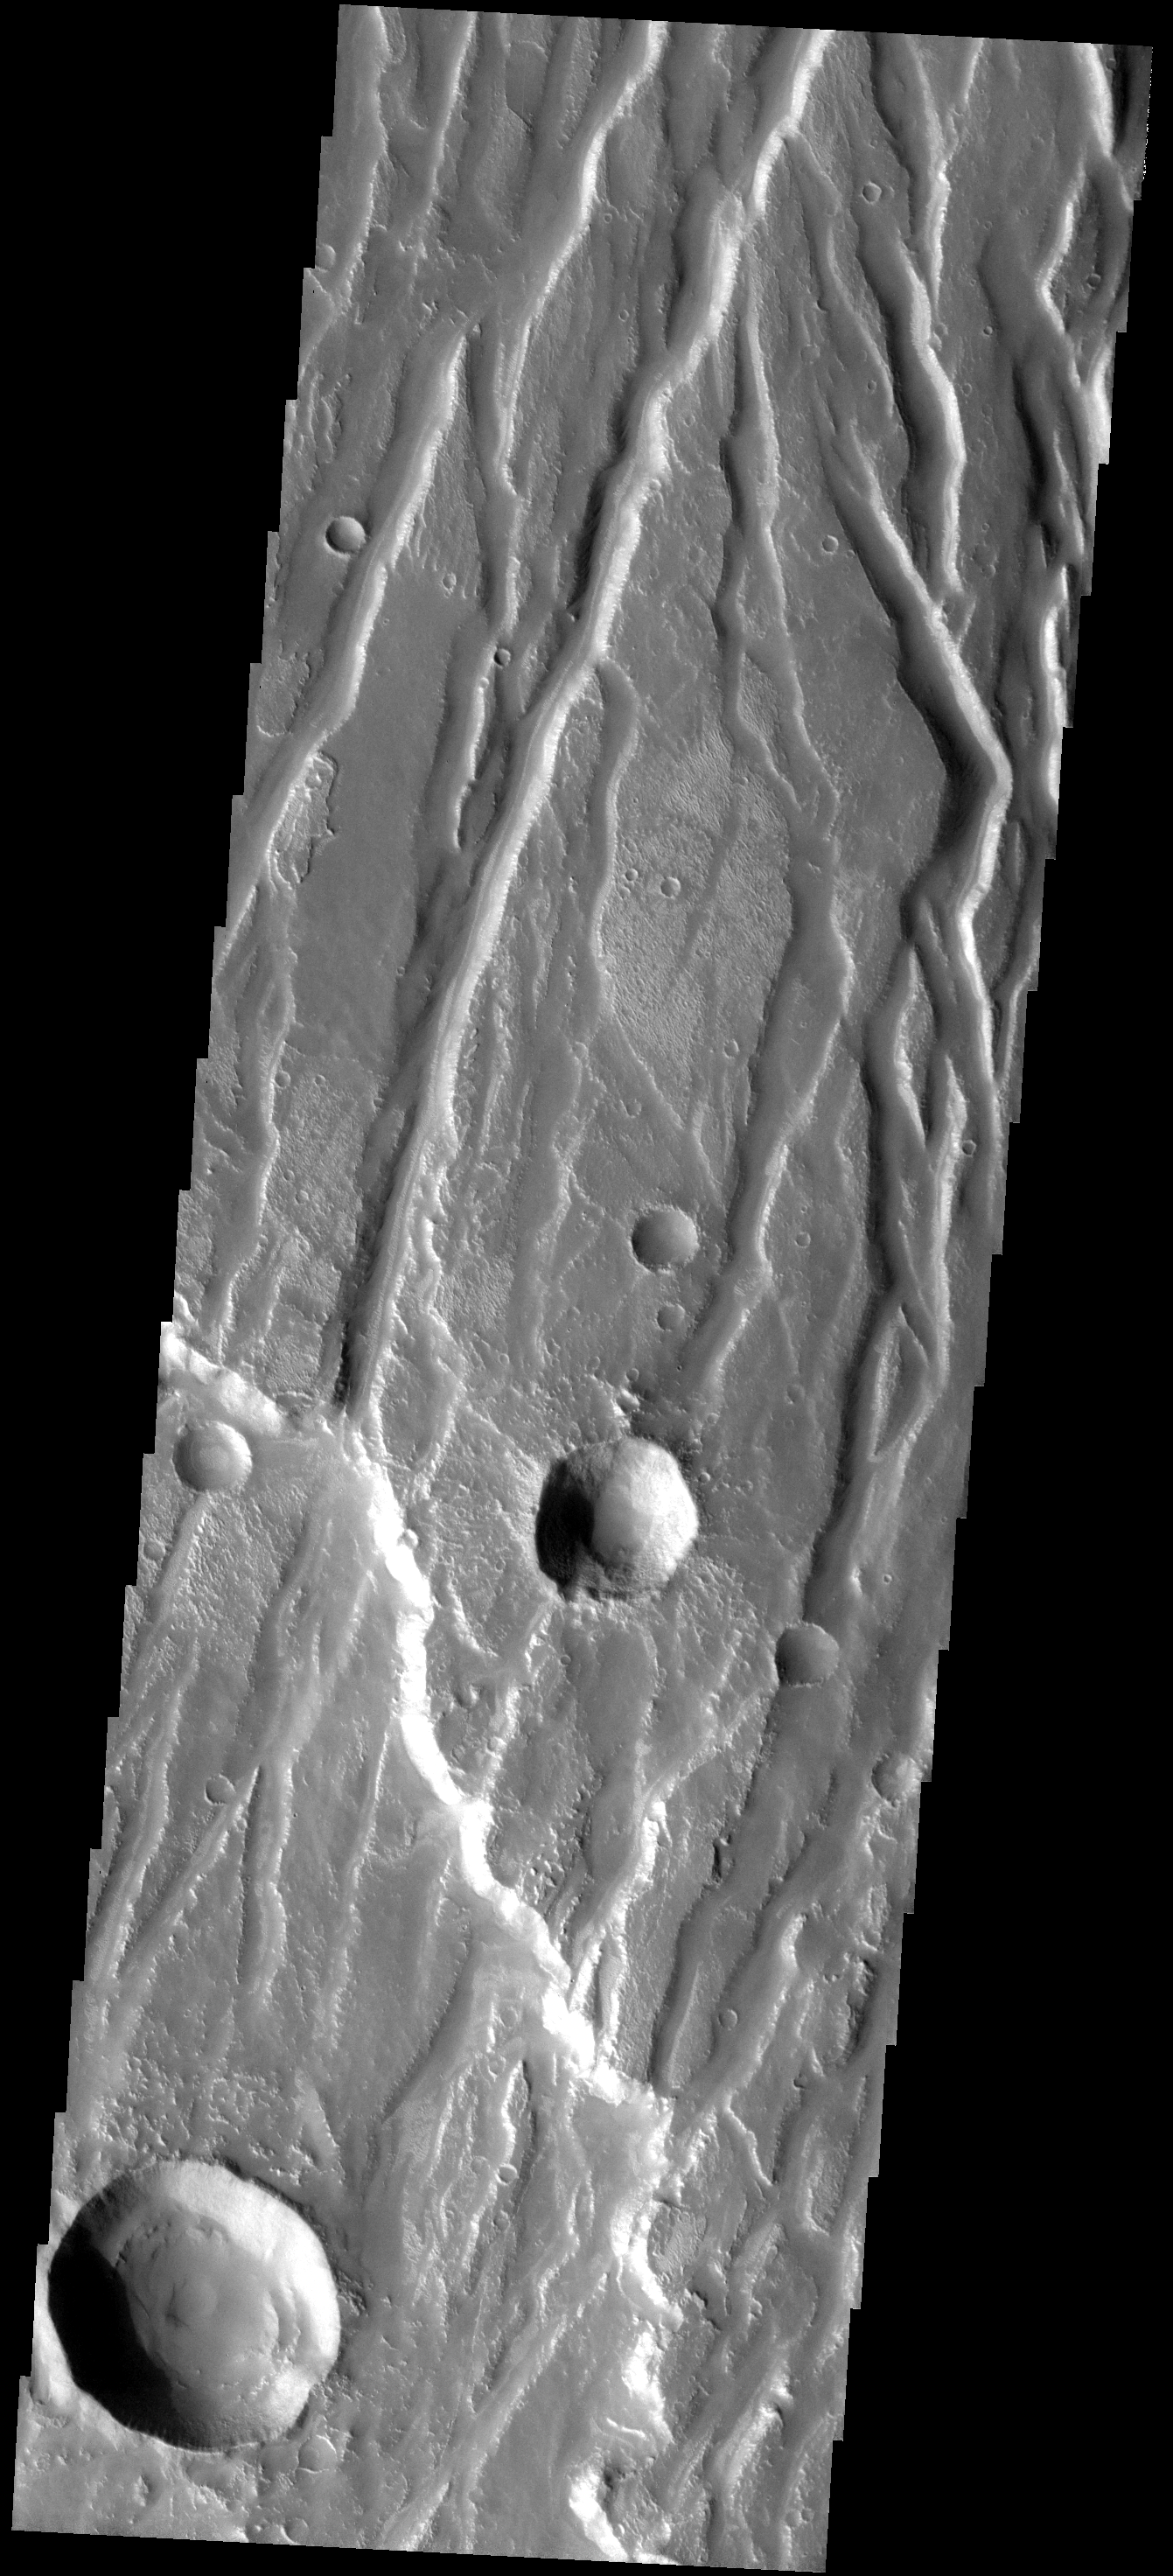

Claritas Rupes

The fractures and graben seen in the image are part of the highland called Claritas Rupes. Claritas Rupes extends southward from the western edge of Noctis Labyrinthus and divides the volcanic flows of Deadalia Planum and Solis Planum.

Image information: VIS instrument. Latitude -21.3N, Longitude 251.4E. 17 meter/pixel resolution.

Please see the THEMIS Data Citation Note for details on crediting THEMIS images.

Note: this THEMIS visual image has not been radiometrically nor geometrically calibrated for this preliminary release. An empirical correction has been performed to remove instrumental effects. A linear shift has been applied in the cross-track and down-track direction to approximate spacecraft and planetary motion. Fully calibrated and geometrically projected images will be released through the Planetary Data System in accordance with Project policies at a later time.

NASA’s Jet Propulsion Laboratory manages the 2001 Mars Odyssey mission for NASA’s Office of Space Science, Washington, D.C. The Thermal Emission Imaging System (THEMIS) was developed by Arizona State University, Tempe, in collaboration with Raytheon Santa Barbara Remote Sensing. The THEMIS investigation is led by Dr. Philip Christensen at Arizona State University. Lockheed Martin Astronautics, Denver, is the prime contractor for the Odyssey project, and developed and built the orbiter. Mission operations are conducted jointly from Lockheed Martin and from JPL, a division of the California Institute of Technology in Pasadena.

Credit: NASA/JPL/ASU